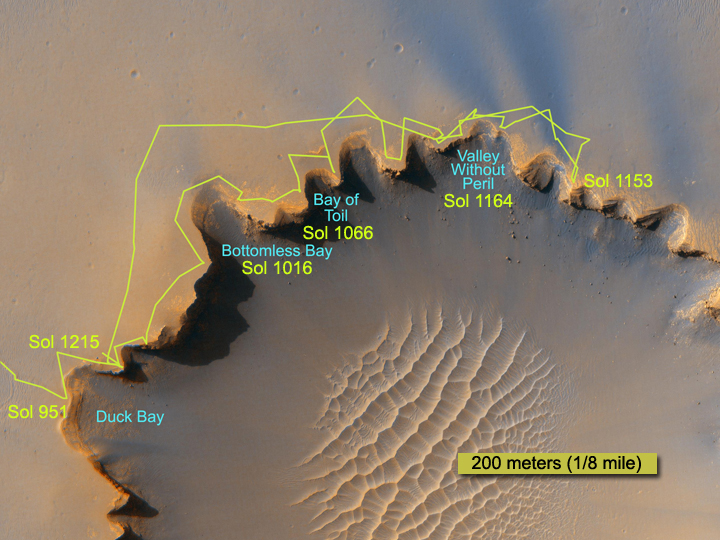

Crater Rim Path, Sol 1,215

The route followed by NASA’s Mars Exploration Rover Opportunity during its exploration partway around the rim of Victoria Crater is marked on this map. The rover first reached the edge of the crater on it’s 951st Martian day, or sol (Sept. 26, 2006). This map shows travels through sol 1,215 (June 24, 2007). The underlying image is from the High Resolution Imaging Science Experiment (HiRISE) camera on NASA’s Mars Reconnaissance Orbiter.

Credit: NASA/JPL/University of Arizona/Ohio State University